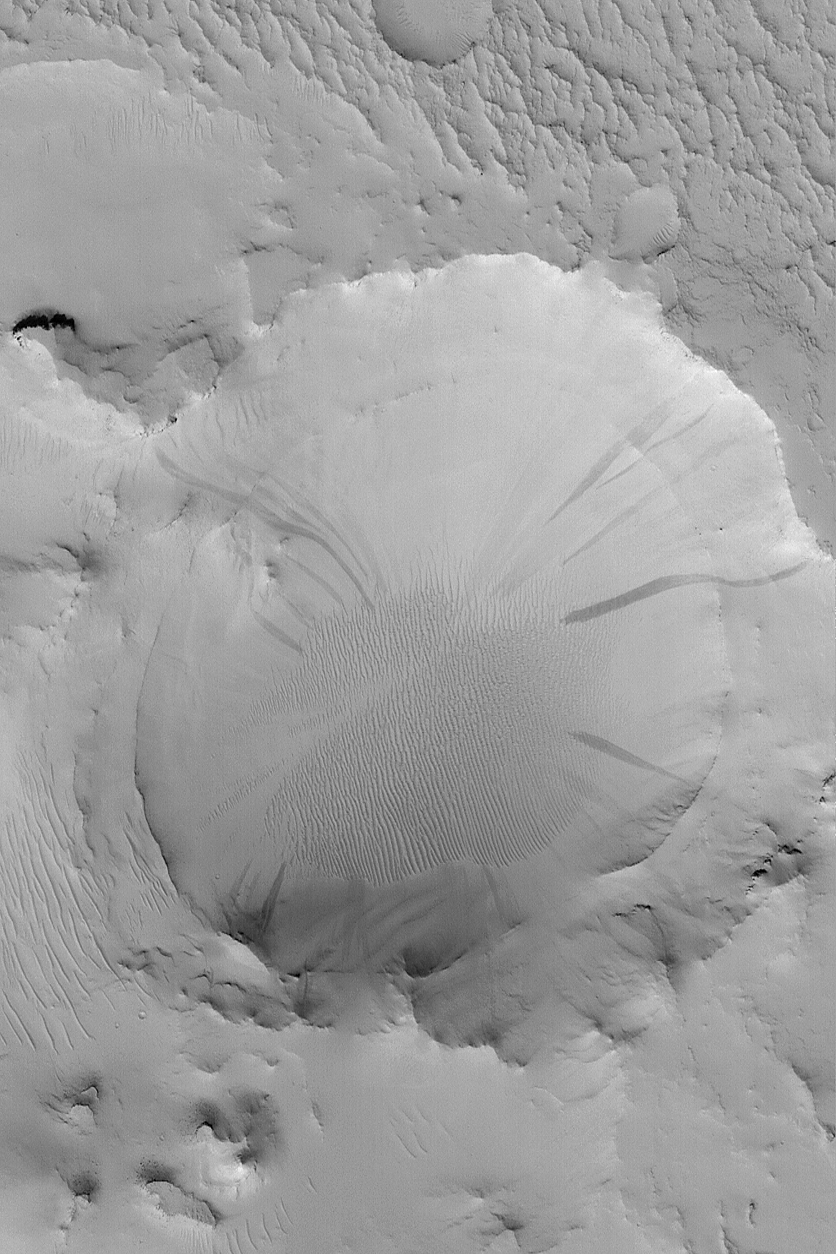

Exhumed Crater with Slope

MGS MOC Release No. MOC2-575, 15 December 2003

This Mars Global Surveyor (MGS) Mars Orbiter Camera (MOC) image shows a crater in Arabia Terra that has been exhumed. The picture was acquired less than 1 week ago, on 9 December 2003. The crater was buried beneath layered material, but erosion later brought it back to the surface. A thick blanket of dust mantles the scene; dark streaks have formed as some of this dust slid down the crater walls. Old, dust-covered ripples of windblown sediment occur on the floor of the exhumed crater. The image is located near 20.9°N, 320.7°W, and covers an area 3 km (1.9 mi) wide; sunlight illuminates the scene from the lower left.

Credit: NASA/JPL/Malin Space Science Systems